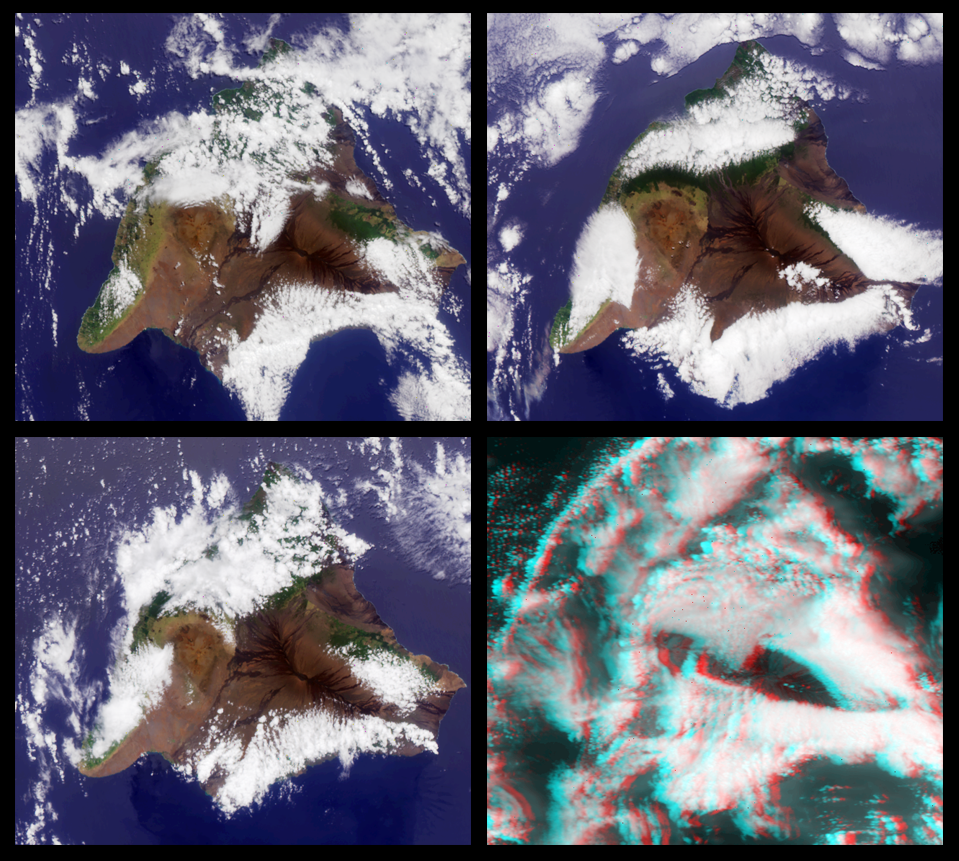

MISR Views the Big Island of Hawaii

MISR images of the Big Island of Hawaii. The images have been rotated so that north is at the left.

Upper left: April 2, 2000 (Terra orbit 1551)
Upper right: May 4, 2000 (Terra orbit 2017)
Lower left: June 5, 2000 (Terra orbit 2483)
Lower right: June 21, 2000 (Terra orbit 2716)

The first three images are color views acquired by the vertical (nadir) camera. The last image is a stereo anaglyph generated from the aftward cameras viewing at 60.0 and 70.5 degree look angles. It requires red/blue glasses with the red filter over the left eye.

The color images show the greater prevalence of vegetation on the eastern side of the island due to moisture brought in by the prevailing Pacific trade winds. The western (lee) side of the island is drier. In the center of the island, and poking through the clouds in the stereo image are the Mauna Kea and Mauna Loa volcanoes, each peaking at about 4.2 km above sea level. The southern face of a line of cumulus clouds off the north coast of Hawaii is also visible in the stereo image.

MISR was built and is managed by NASA’s Jet Propulsion Laboratory, Pasadena, CA, for NASA’s Office of Earth Science, Washington, DC. The Terra satellite is managed by NASA’s Goddard Space Flight Center, Greenbelt, MD. JPL is a division of the California Institute of Technology.

Credit: NASA/GSFC/JPL, MISR Team